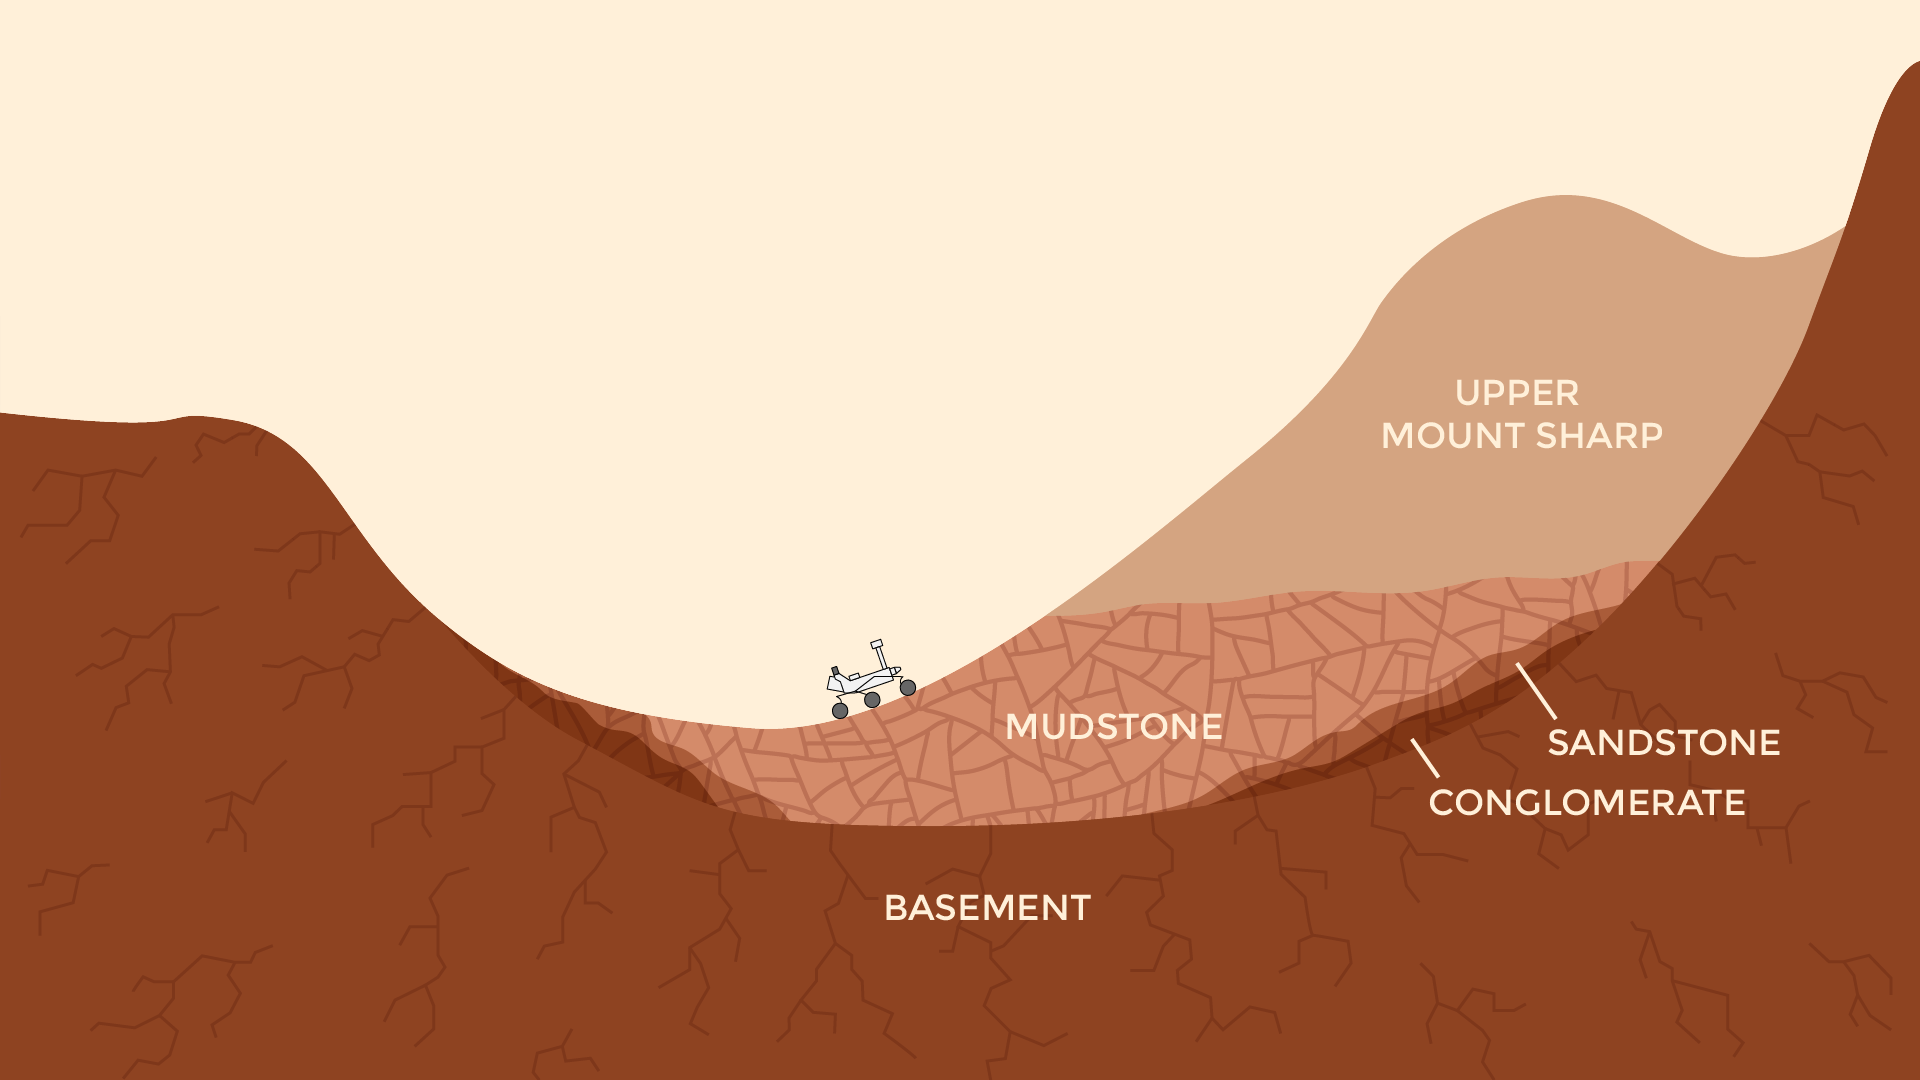

Now and Long Ago at Gale Crater, Mars (Illustration)

This pair of drawings depicts the same location on Mars at two points in time: now and billions of years ago. The location is in Gale Crater, near the Red Planet’s equator. Since August 2012, NASA’s Curiosity Mars rover mission has been investigating rock layers in the crater floor and in the crater’s central peak (Mount Sharp) for information recorded in the rocks about ancient environmental conditions and how they changed over time.

Slide 1 shows a present-day snapshot of the northern half of Gale Crater. North is to the left. The underlying basement is the crust of Mars that forms the crater’s rim (left) and central peak (right). About 3.5 billion years ago, rivers brought sediment into the crater, depositing pebbles where the river was flowing more quickly, sand where the river entered a standing body of water in the center of the basin, and silt within this lake. Lake level rose over time as the sediments built up. Eventually they were buried by dry dust. These sediments later turned into the conglomerate, sandstone, mudstone, and duststone rocks that Curiosity has found. Wind then carved the stack of deposits into the present shape of a mountain, which Curiosity is climbing as approximately shown. The basement rock fractured during the initial impact that formed the crater, and the later sediments fractured as they were buried.

Slide 2 shows a snapshot in time when a lake was present in the crater. As on Earth, Martian lakes were the surface expression of a much larger lake and groundwater system. Spaces between grains and in fractures were saturated with water at levels below the water table (dashed blue line). This groundwater circulated due to gravity and the topography within and around the crater. In this case, groundwater pressurized under the nearby Martian highlands may have flowed into the crater, where it would be less confined. Groundwater also flowed downward from the lake. As the groundwater circulated, it drove chemical reactions that dissolved some minerals and precipitate others. Habitable environments in ancient Gale Crater — identified during Curiosity’s first year on Mars –expanded both in space and time beyond just the lakes. They extend throughout the subsurface where groundwater was present, and extended in time well after the lakes disappeared, when groundwater continued to circulate through the buried and fractured sediments.

Presented at the 2016 AGU Fall Meeting on Dec. 13. in San Francisco, CA.

NASA’s Jet Propulsion Laboratory, a division of Caltech in Pasadena, California, manages the Mars Science Laboratory Project for the NASA Science Mission Directorate, Washington.

Credit: NASA/JPL-Caltech